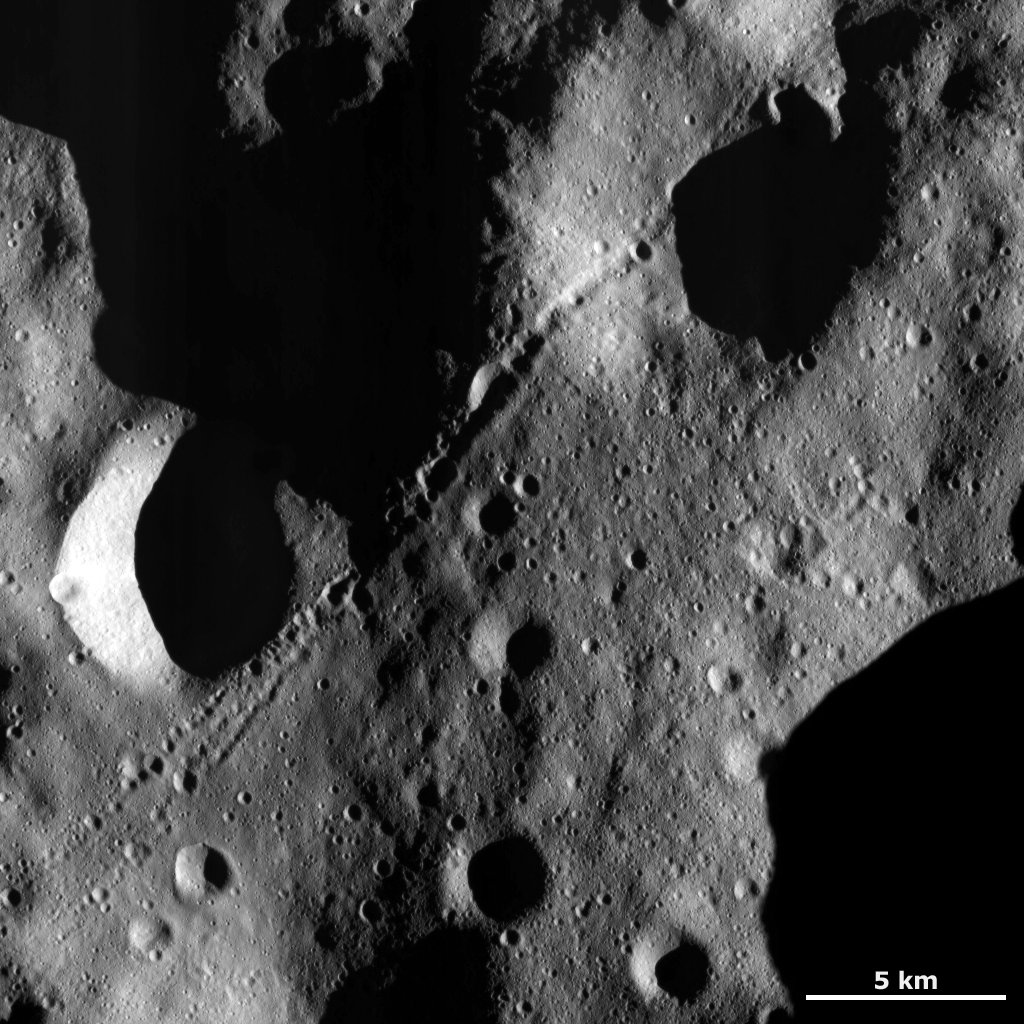

Chain of Secondary Craters

This Dawn framing camera (FC) image of Vesta is dominated by a chain of secondary craters that runs diagonally across the image from the top right to the bottom left. The chain is in one part in the top right of the image but splits into two parts in the bottom left of the image. It is likely that this chain of craters was formed by debris ejected from a larger crater just after it was formed. The craters in this chain are called secondary craters because they are not formed by debris that originate in space but from debris thrown out from a primary crater created by the impact of debris from space.

This image is located in Vesta’s Floronia quadrangle, in Vesta’s northern hemisphere. NASA’s Dawn spacecraft obtained this image with its framing camera on Dec. 18, 2011. This image was taken through the camera’s clear filter. The distance to the surface of Vesta is 272 kilometers (169 miles) and the image has a resolution of about 25 meters (82 feet) per pixel. This image was acquired during the LAMO (low-altitude mapping orbit) phase of the mission.

The Dawn mission to Vesta and Ceres is managed by NASA’s Jet Propulsion Laboratory, a division of the California Institute of Technology in Pasadena, for NASA’s Science Mission Directorate, Washington D.C. UCLA is responsible for overall Dawn mission science. The Dawn framing cameras have been developed and built under the leadership of the Max Planck Institute for Solar System Research, Katlenburg-Lindau, Germany, with significant contributions by DLR German Aerospace Center, Institute of Planetary Research, Berlin, and in coordination with the Institute of Computer and Communication Network Engineering, Braunschweig. The Framing Camera project is funded by the Max Planck Society, DLR, and NASA/JPL.

Credit: NASA/JPL-Caltech/UCLA/MPS/DLR/IDA